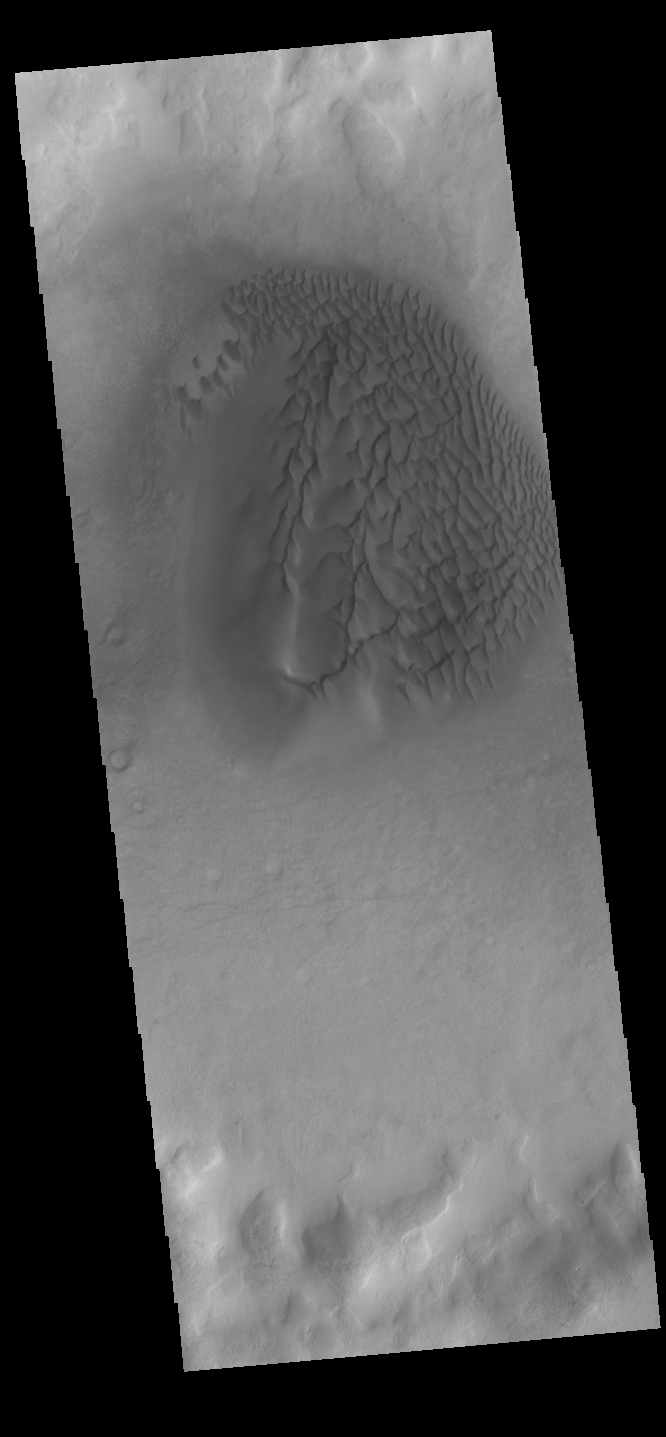

Crater Dunes

This VIS image shows a sand sheet with surface dune forms as well as smaller sand dunes within an unnamed crater in Noachis Terra. These dunes are composed of basaltic sand that has collected in the bottom of the crater. The topographic depression of the crater forms a sand trap that prevents the sand from escaping. Dune fields are common in the bottoms of craters on Mars and appear as dark splotches that often lean up against the downwind walls of the craters. Dunes are useful for studying both the geology and meteorology of Mars. The sand forms by erosion of larger rocks, but it is unclear when and where this erosion took place on Mars or how such large volumes of sand could be formed. The dunes also indicate the local wind directions by their morphology.

Credit: NASA/JPL-Caltech/ASU